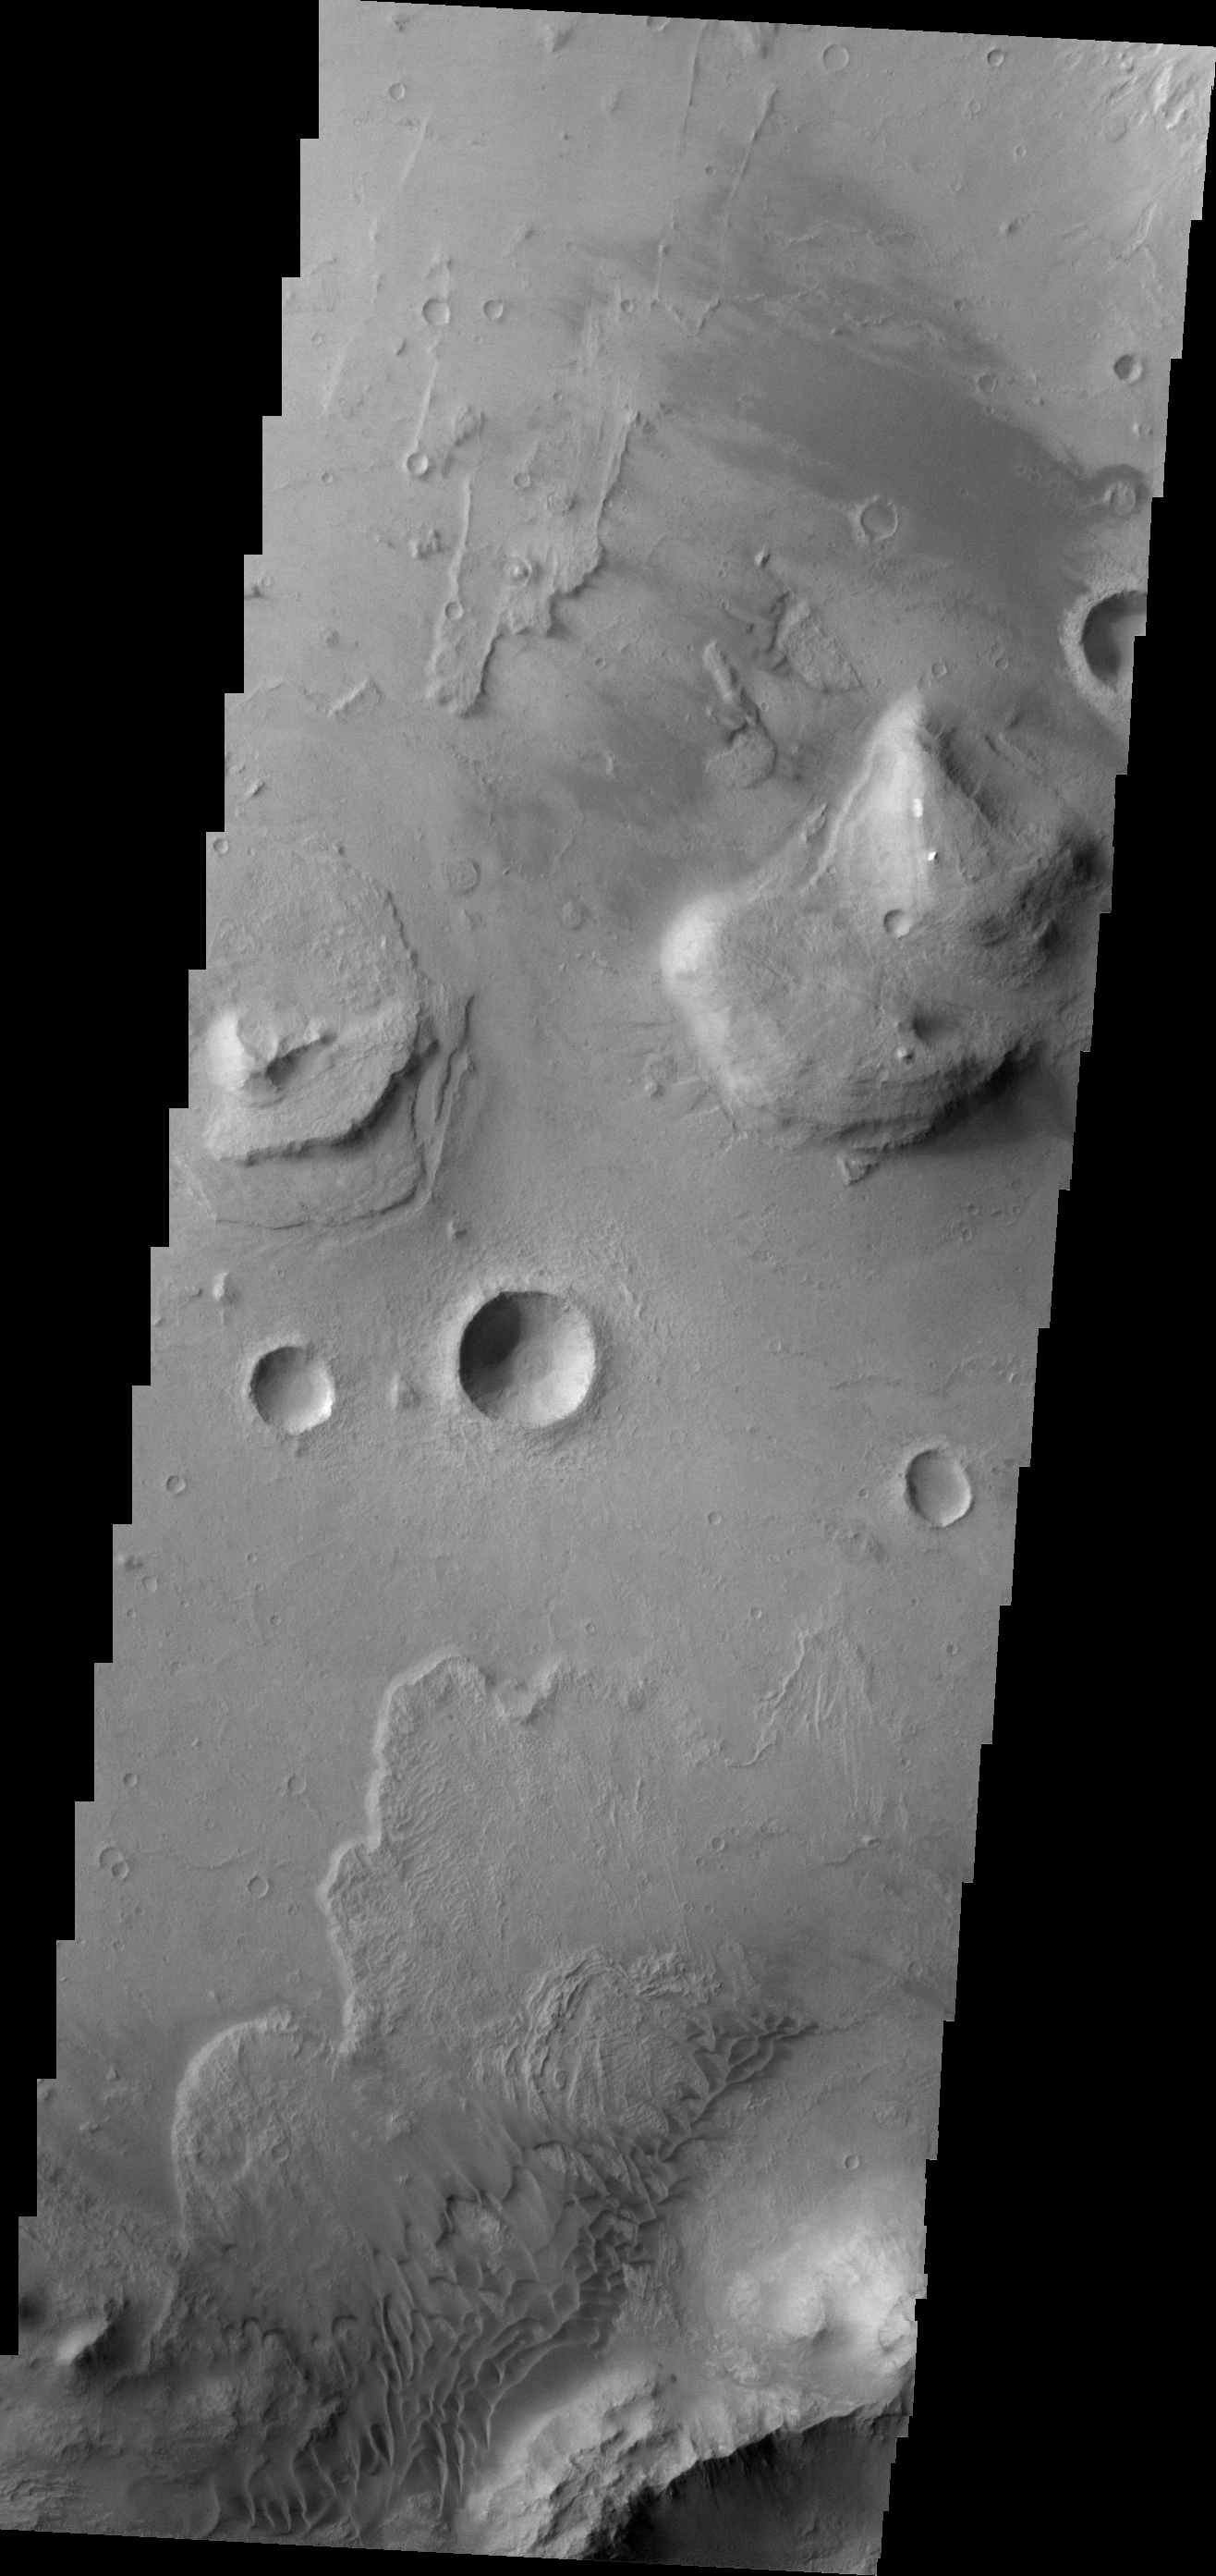

Coprates Chasma

The floor of Coprates Chasma contains many different geologic landforms. This VIS image shows the effects of wind and landslides.

Image information: VIS instrument. Latitude -13.8N, Longitude 302.2E. 18 meter/pixel resolution.

Please see the THEMIS Data Citation Note for details on crediting THEMIS images.

Note: this THEMIS visual image has not been radiometrically nor geometrically calibrated for this preliminary release. An empirical correction has been performed to remove instrumental effects. A linear shift has been applied in the cross-track and down-track direction to approximate spacecraft and planetary motion. Fully calibrated and geometrically projected images will be released through the Planetary Data System in accordance with Project policies at a later time.

NASA’s Jet Propulsion Laboratory manages the 2001 Mars Odyssey mission for NASA’s Office of Space Science, Washington, D.C. The Thermal Emission Imaging System (THEMIS) was developed by Arizona State University, Tempe, in collaboration with Raytheon Santa Barbara Remote Sensing. The THEMIS investigation is led by Dr. Philip Christensen at Arizona State University. Lockheed Martin Astronautics, Denver, is the prime contractor for the Odyssey project, and developed and built the orbiter. Mission operations are conducted jointly from Lockheed Martin and from JPL, a division of the California Institute of Technology in Pasadena.

Credit: NASA/JPL/ASU